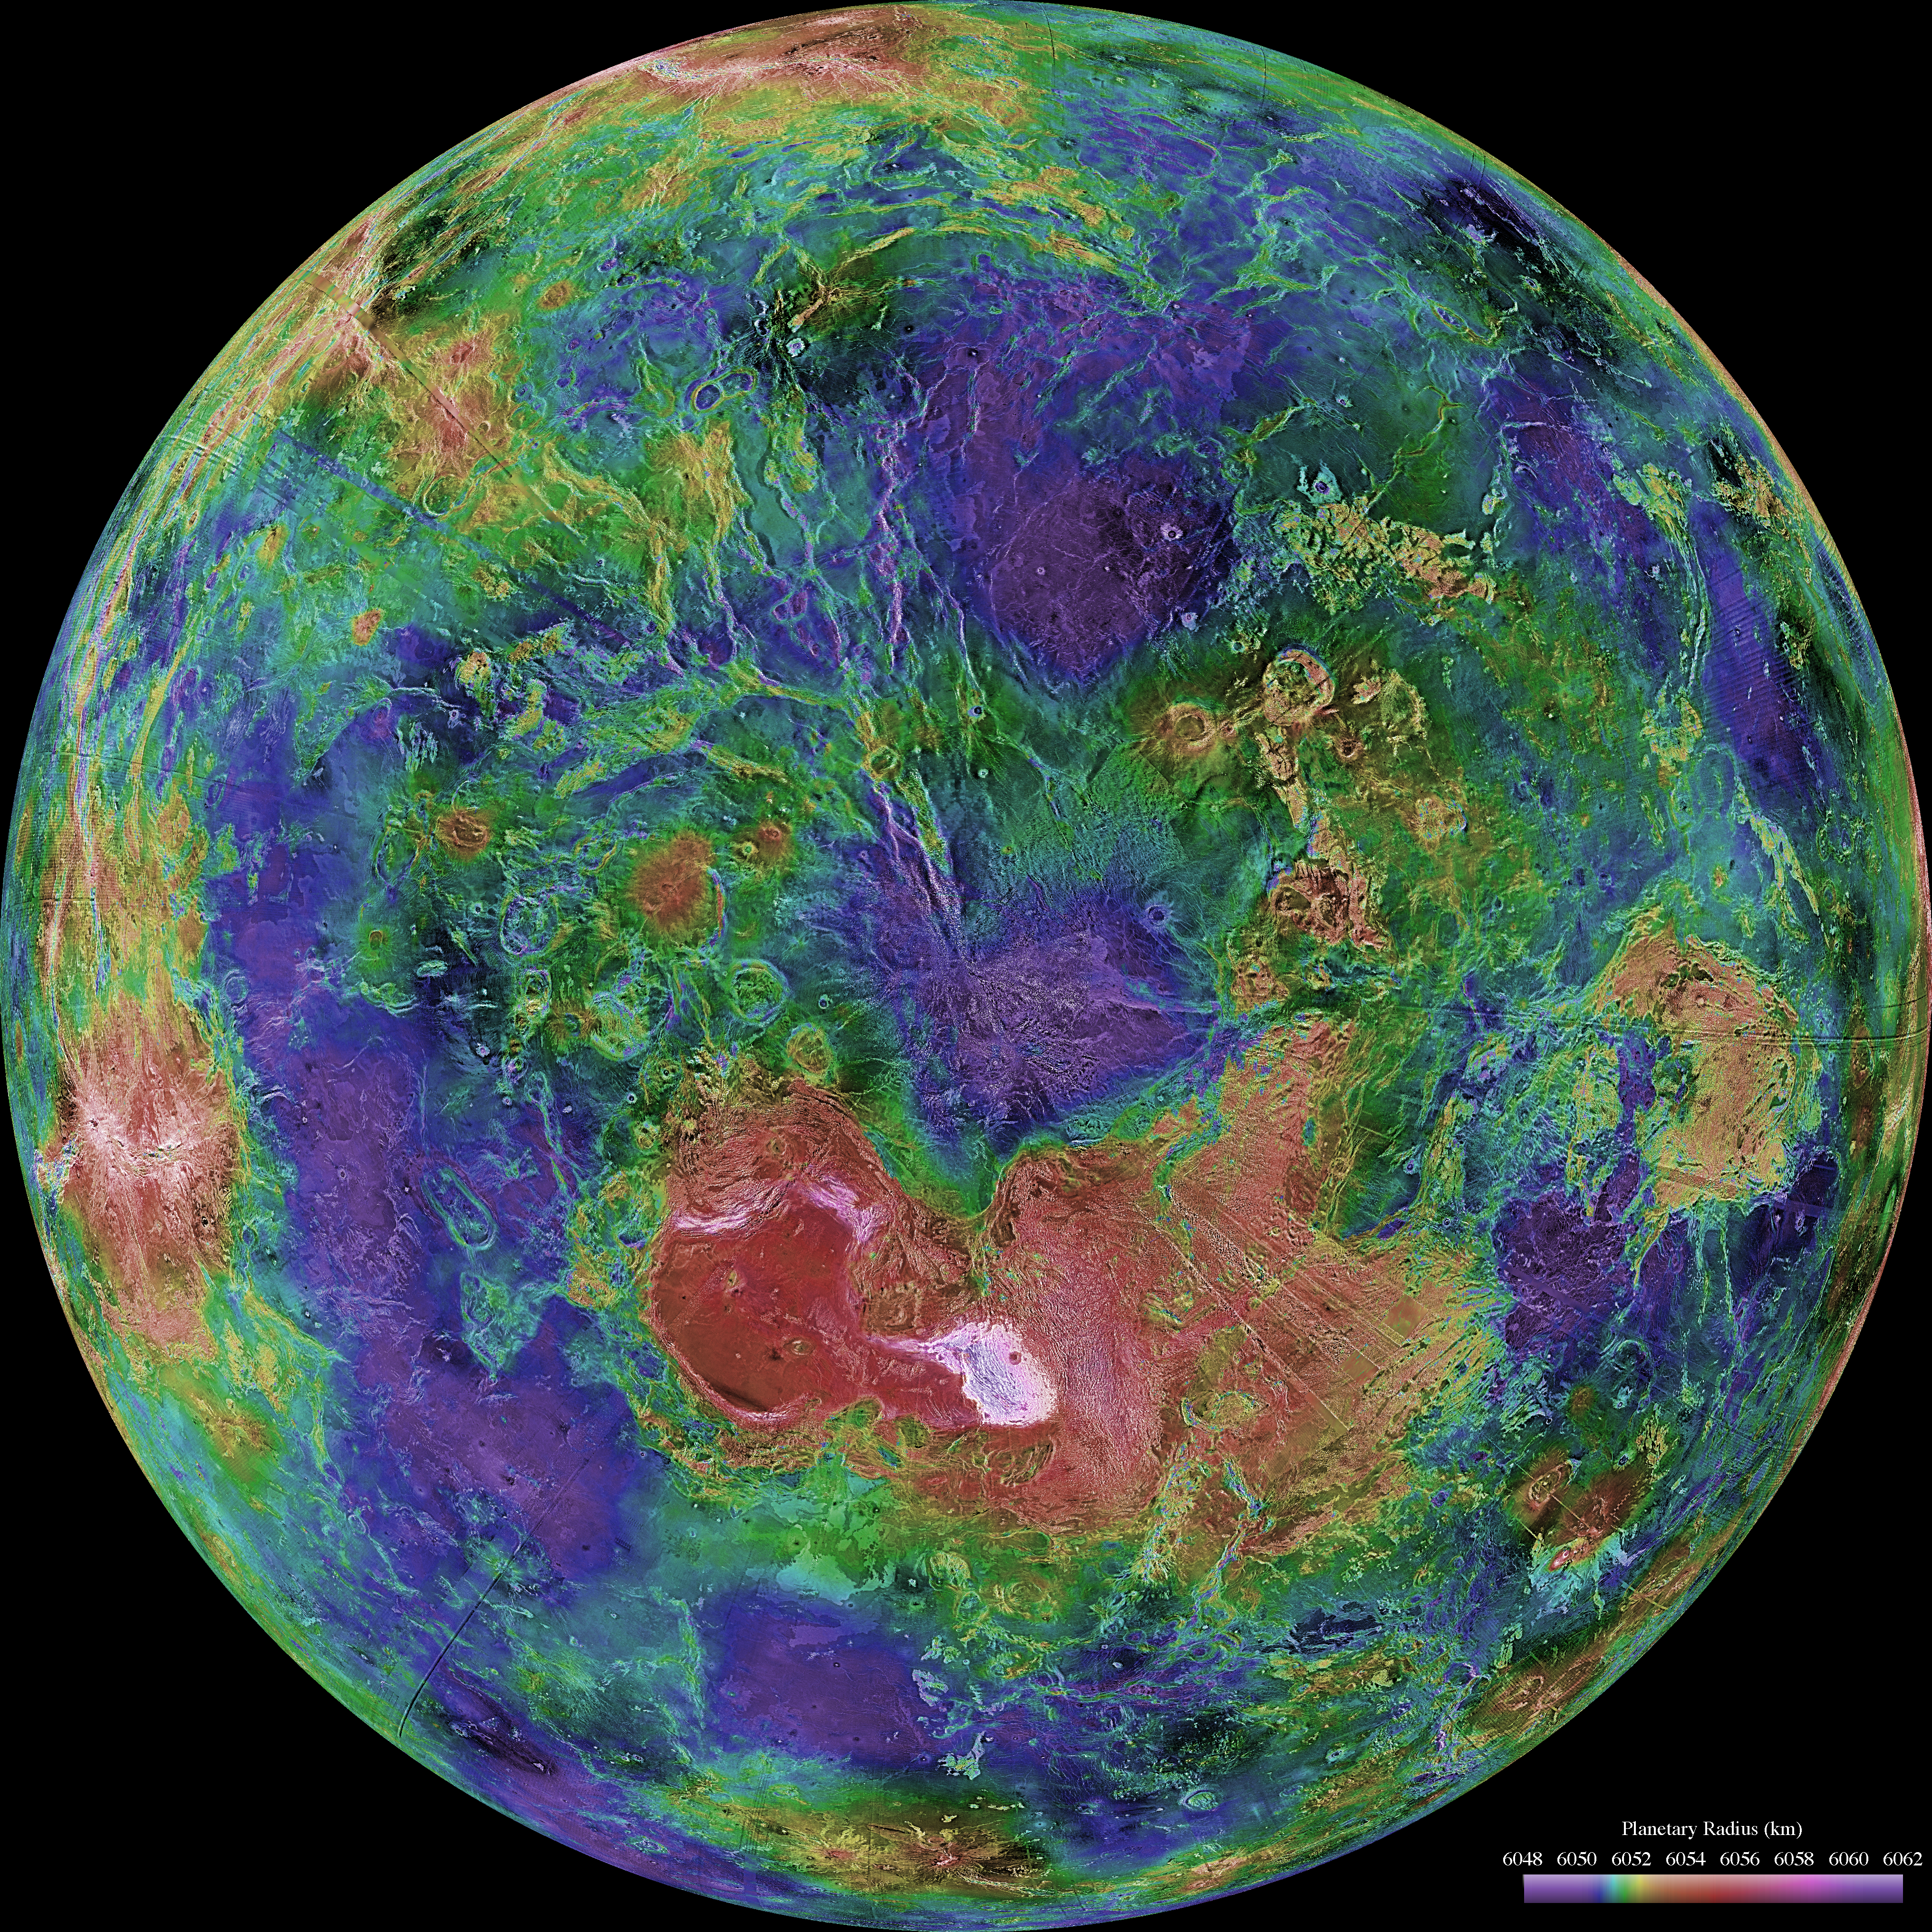

Hemispheric View of Venus Centered at the North Pole

The hemispheric view of Venus, as revealed by more than a decade of radar investigations culminating in the 1990-1994 Magellan mission, is centered on the North Pole. The Magellan spacecraft imaged more than 98% of Venus at a resolution of about 100 meters; the effective resolution of this image is about 3 km. A mosaic of the Magellan images (most with illumination from the west) forms the image base. Gaps in the Magellan coverage were filled with images from the Earth-based Arecibo radar in a region centered roughly on 0 degree latitude and longitude, and with a neutral tone elsewhere (primarily near the south pole). The composite image was processed to improve contrast and to emphasize small features, and was color-coded to represent elevation. Gaps in the elevation data from the Magellan radar altimeter were filled with altimetry from the Venera spacecraft and the U.S. Pioneer Venus missions. An orthographic projection was used, simulating a distant view of one hemisphere of the planet. The Magellan mission was managed for NASA by Jet Propulsion Laboratory (JPL), Pasadena, CA. Data processed by JPL, the Massachusetts Institute of Technology, Cambridge, MA, and the U.S. Geological Survey, Flagstaff, AZ.

Credit: NASA/JPL/USGS